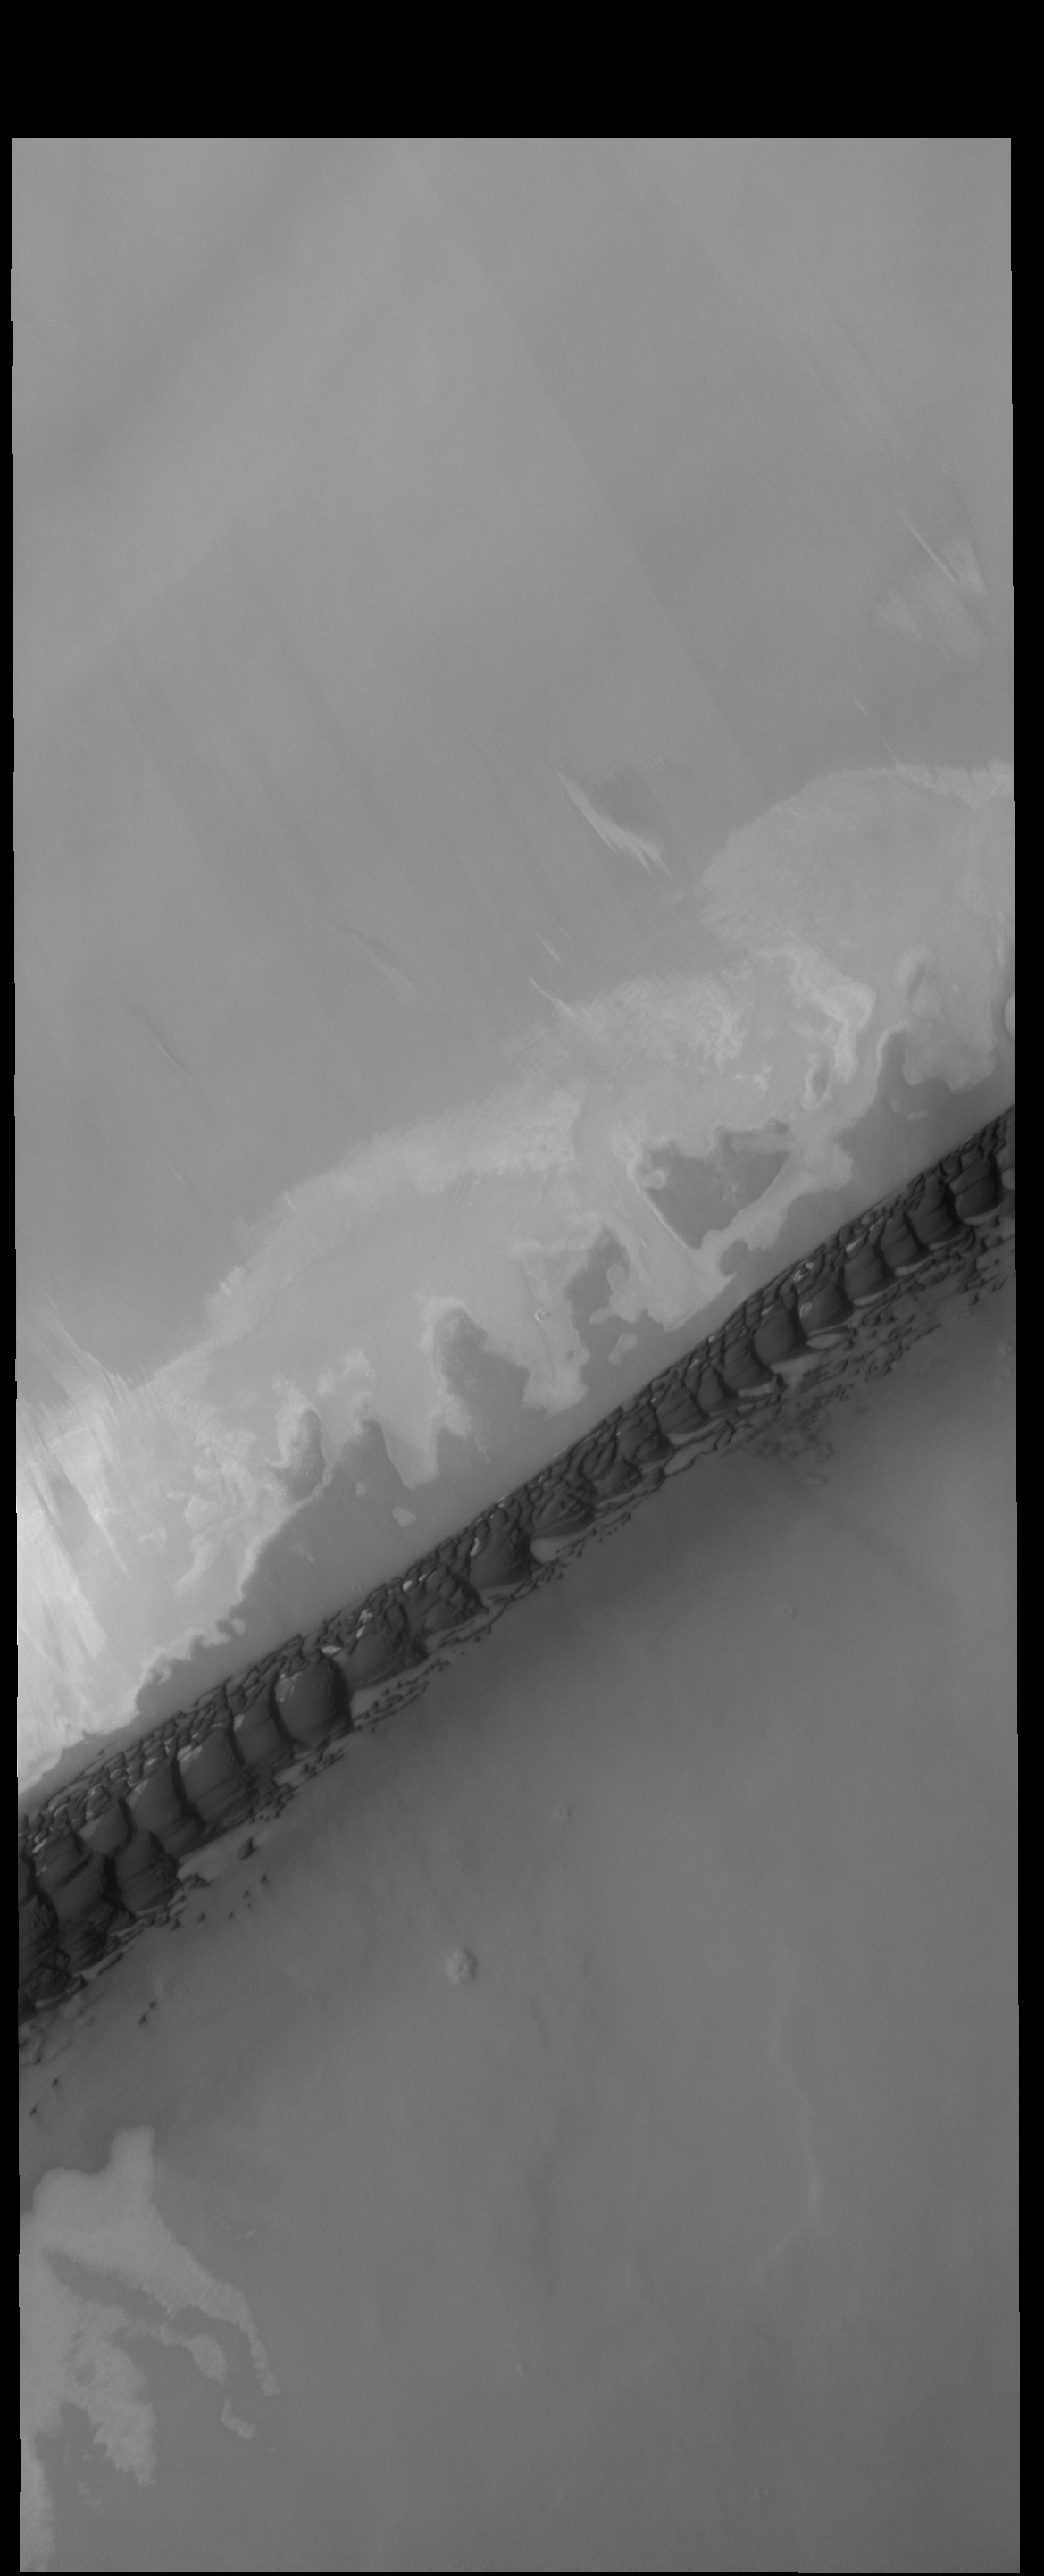

Hyperboreae Undae

The dark, narrow band of sand dunes in this VIS image is called Hyperboreae Undae.

Credit: NASA/JPL-Caltech/ASU